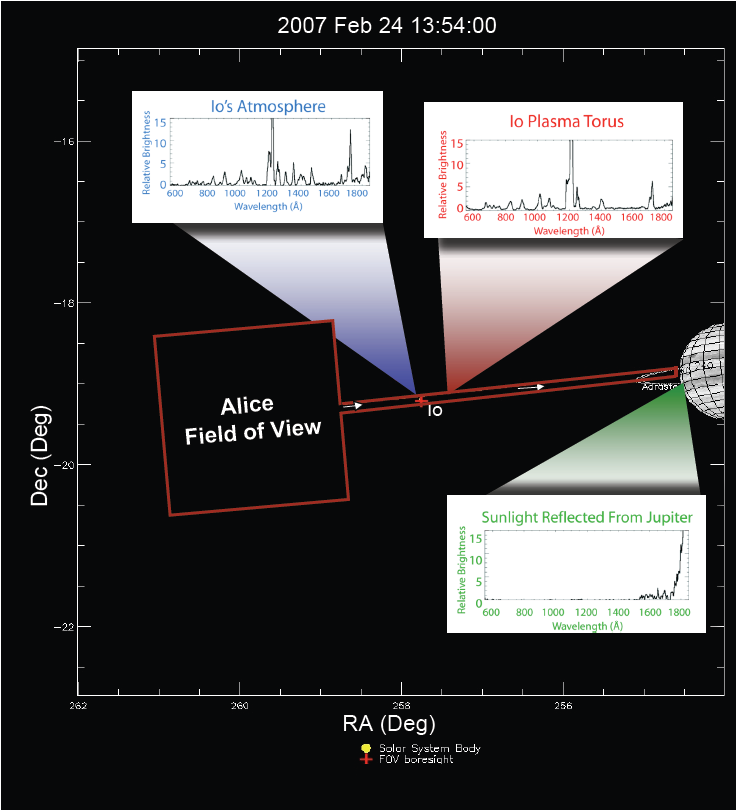

Alice Views Jupiter and Io

This graphic illustrates the pointing and shows the data from one of many observations made by the New Horizons Alice ultraviolet spectrometer (UVS) instrument during the Pluto-bound spacecraft’s recent encounter with Jupiter. The red lines in the graphic show the scale, orientation, and position of the combined “box and slot” field of view of the Alice UVS during this observation.

The positions of Jupiter’s volcanic moon, Io, the torus of ionized gas from Io, and Jupiter are shown relative to the Alice field of view. Like a prism, the spectrometer separates light from these targets into its constituent wavelengths.

Io’s volcanoes produce an extremely tenuous atmosphere made up primarily of sulfur dioxide gas, which, in the harsh plasma environment at Io, breaks down into its component sulfur and oxygen atoms. Alice observed the auroral glow from these atoms in Io’s atmosphere and their ionized counterparts in the Io torus.

Io’s dayside is deliberately overexposed to bring out faint details in the plumes and on the moon’s night side. The continuing eruption of the volcano Tvashtar, at the 1 o’clock position, produces an enormous plume roughly 330 kilometers (200 miles) high, which is illuminated both by sunlight and “Jupiter light.”

Credit: NASA/Johns Hopkins University Applied Physics Laboratory/Southwest Research Institute